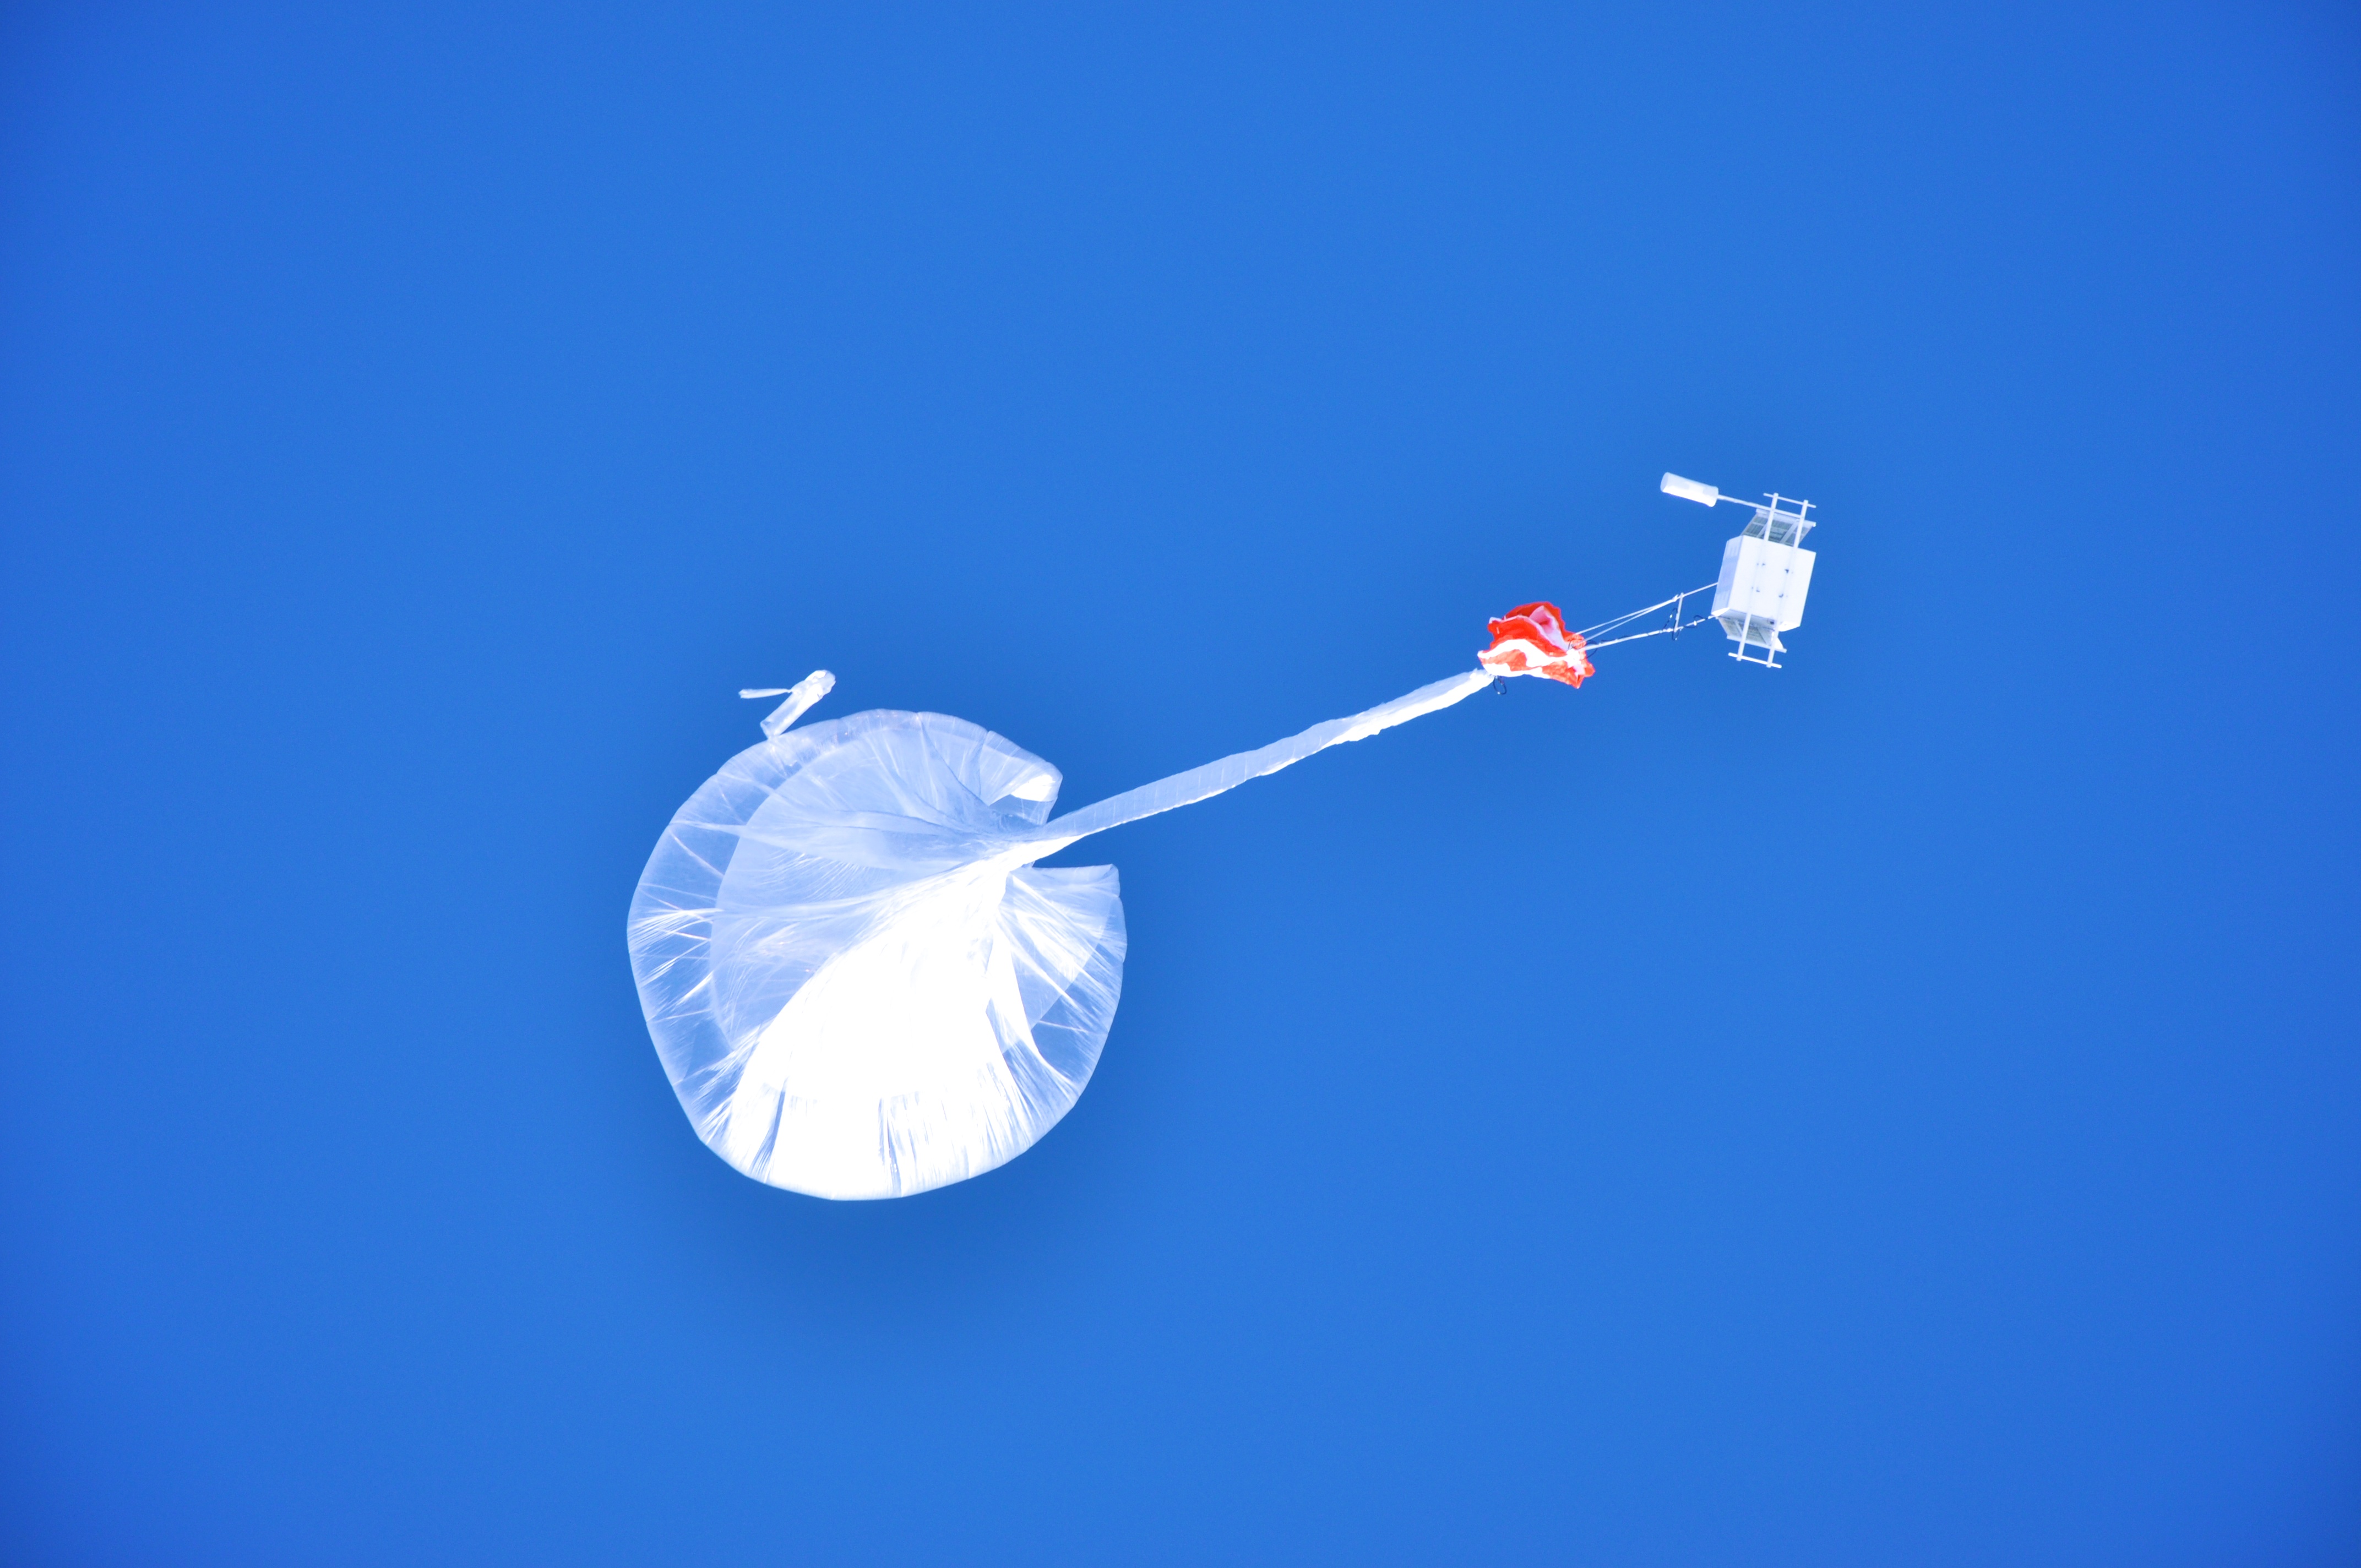

NASA’s BARREL Mission Launches 20 Balloons

Watching a BARREL balloon – and the instruments dangling below – float up over the SANAE IV research base in Antarctica. --- In Antarctica in January, 2013 – the summer at the South Pole – scientists launched 20 balloons up into the air to study an enduring mystery of space weather: when the giant radiation belts surrounding Earth lose material, where do the extra particles actually go? The mission is called BARREL (Balloon Array for Radiation belt Relativistic Electron Losses) and it is led by physicist Robyn Millan of Dartmouth College in Hanover, NH. Millan provided photographs from the team’s time in Antarctica. The team launched a balloon every day or two into the circumpolar winds that circulate around the pole. Each balloon floated for anywhere from 3 to 40 days, measuring X-rays produced by fast-moving electrons high up in the atmosphere. BARREL works hand in hand with another NASA mission called the Van Allen Probes, which travels through the Van Allen radiation belts surrounding Earth. The belts wax and wane over time in response to incoming energy and material from the sun, sometimes intensifying the radiation through which satellites must travel. Scientists wish to understand this process better, and even provide forecasts of this space weather, in order to protect our spacecraft. As the Van Allen Probes were observing what was happening in the belts, BARREL tracked electrons that precipitated out of the belts and hurtled down Earth’s magnetic field lines toward the poles. By comparing data, scientists will be able to track how what’s happening in the belts correlates to the loss of particles – information that can help us understand this mysterious, dynamic region that can impact spacecraft. Having launched balloons in early 2013, the team is back at home building the next set of payloads. They will launch 20 more balloons in 2014.

Credit: NASA